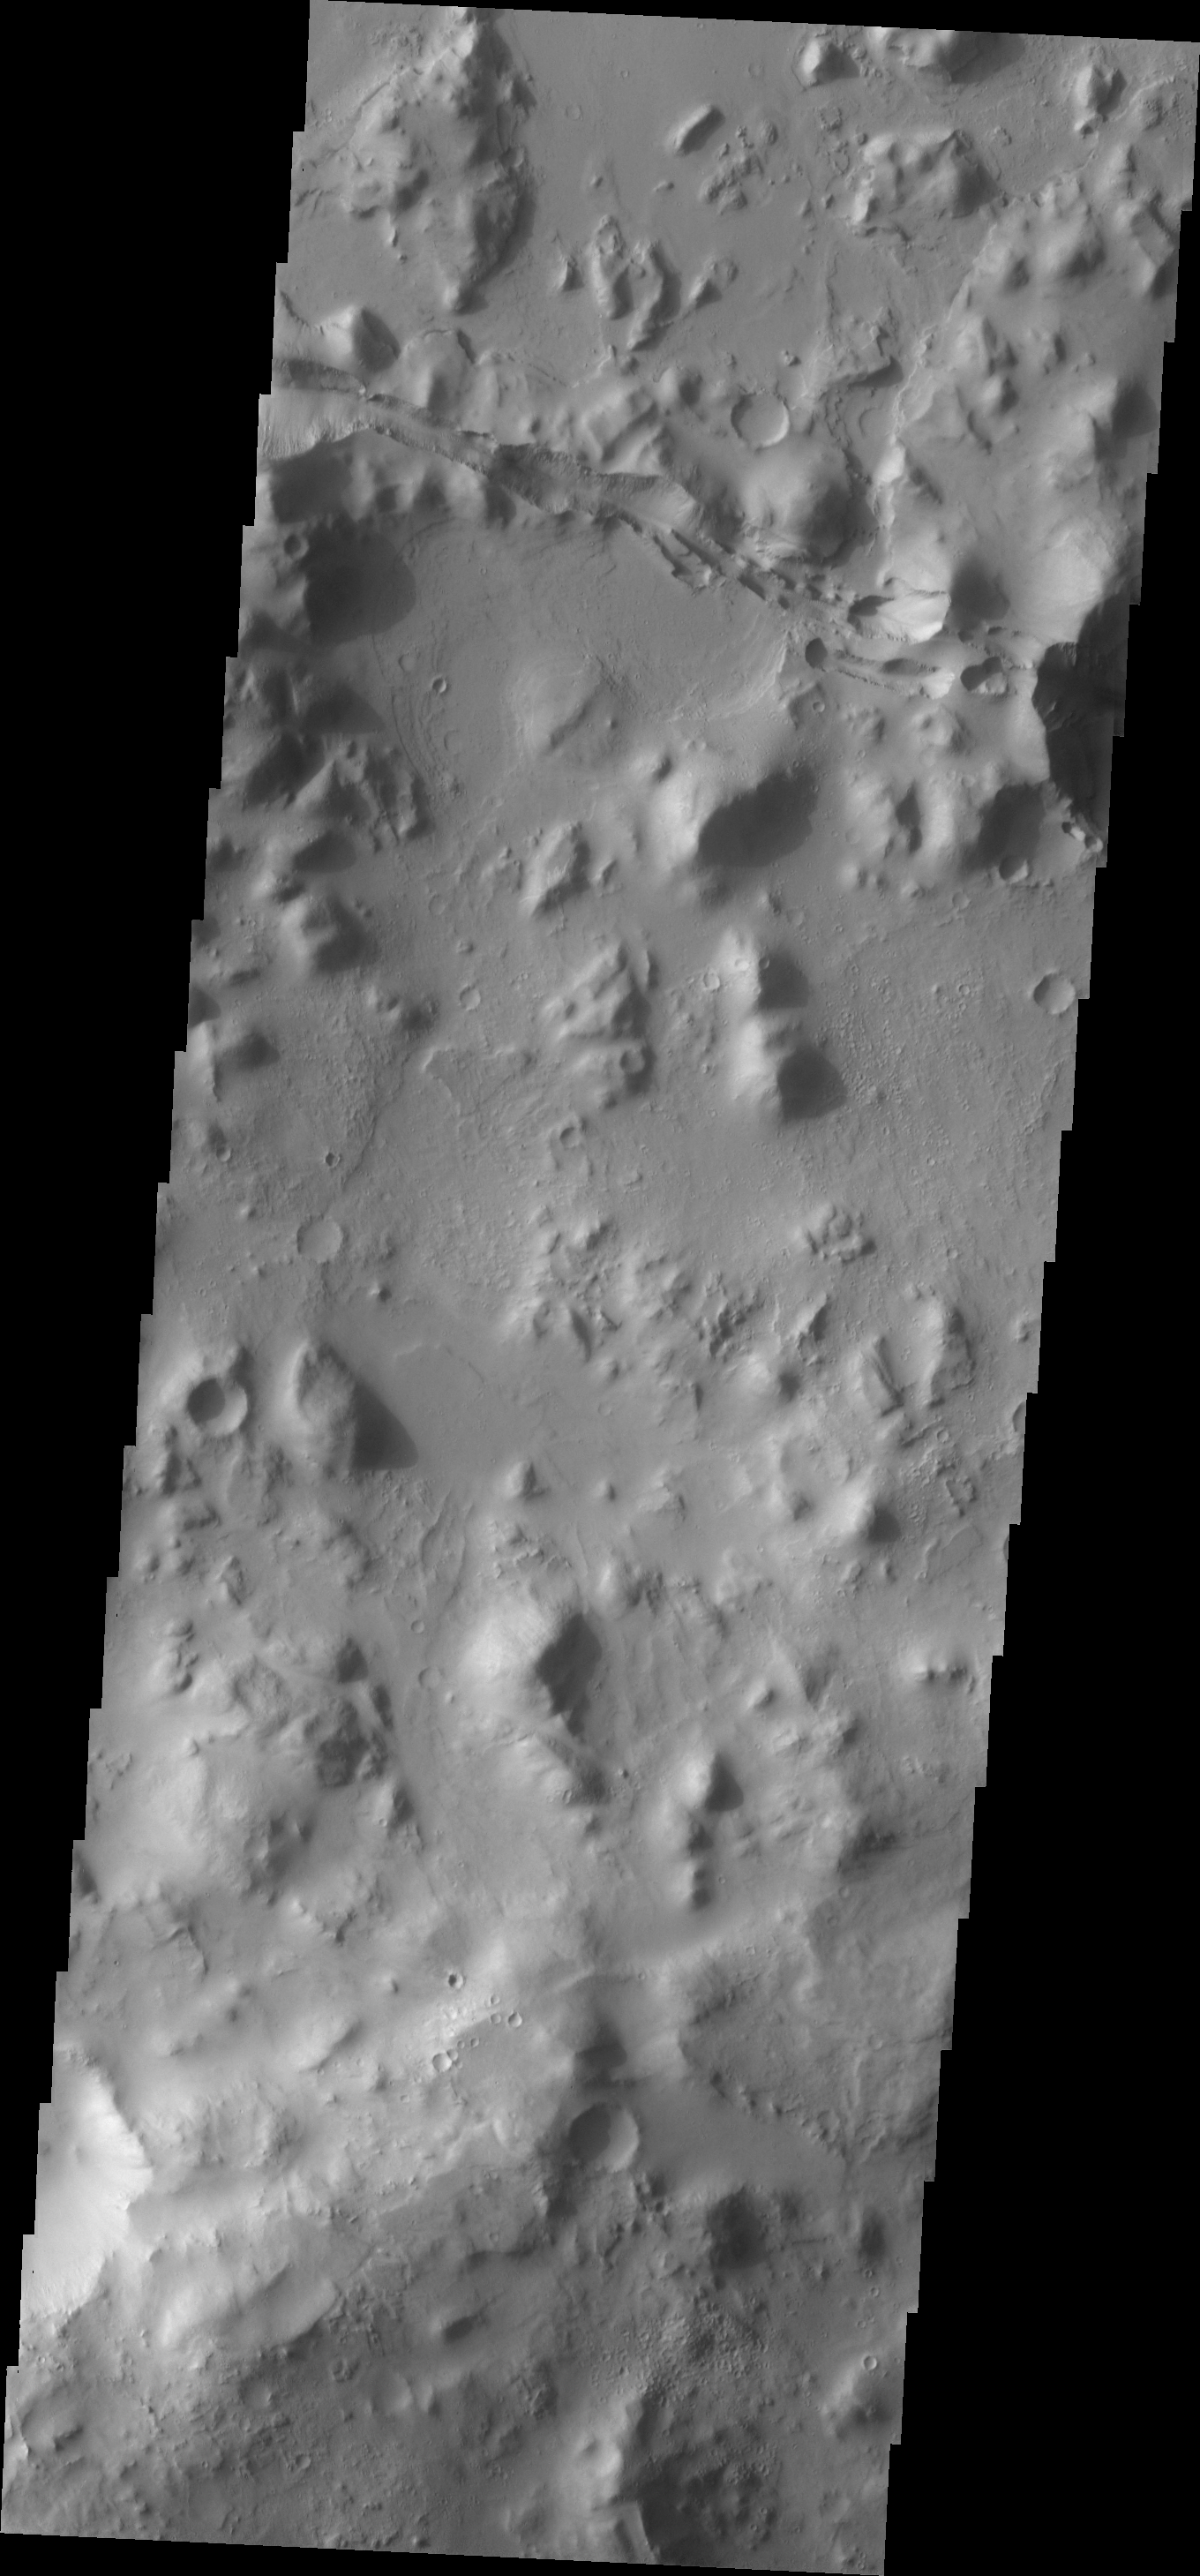

Tartarus Montes

Tartarus Montes is a group of low hills located between Orcus Patera and the Elysium volcanic region. Many fractures, like the one seen in this VIS image, cut the Tartarus Montes running radial to the Elysium volcanic center.

Image information: VIS instrument. Latitude 14.6N, Longitude 164.5E. 18 meter/pixel resolution.

Please see the THEMIS Data Citation Note for details on crediting THEMIS images.

Note: this THEMIS visual image has not been radiometrically nor geometrically calibrated for this preliminary release. An empirical correction has been performed to remove instrumental effects. A linear shift has been applied in the cross-track and down-track direction to approximate spacecraft and planetary motion. Fully calibrated and geometrically projected images will be released through the Planetary Data System in accordance with Project policies at a later time.

NASA’s Jet Propulsion Laboratory manages the 2001 Mars Odyssey mission for NASA’s Office of Space Science, Washington, D.C. The Thermal Emission Imaging System (THEMIS) was developed by Arizona State University, Tempe, in collaboration with Raytheon Santa Barbara Remote Sensing. The THEMIS investigation is led by Dr. Philip Christensen at Arizona State University. Lockheed Martin Astronautics, Denver, is the prime contractor for the Odyssey project, and developed and built the orbiter. Mission operations are conducted jointly from Lockheed Martin and from JPL, a division of the California Institute of Technology in Pasadena.

Credit: NASA/JPL/ASU